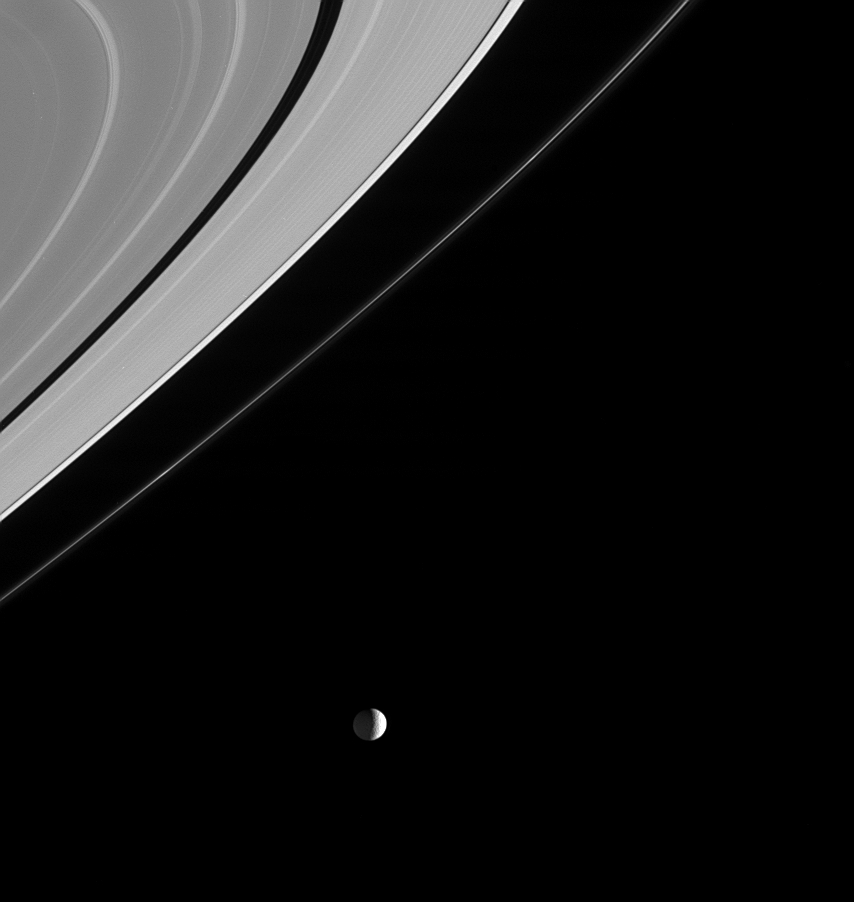

Spotlight on Mimas

Mimas is caught in the spotlight beneath Saturn’s rings in this amazing view from Cassini. Notable is the brightened outermost edge of the A ring beyond the narrow Keeler gap and the periodic brightening of the thin, knotted F ring. Mimas is 398 kilometers (247 miles) across.

The image was taken in visible light with the Cassini spacecraft narrow angle camera on Dec. 18, 2004, at a distance of 2 million kilometers (1.3 million miles) from Mimas and at a Sun-Mimas-spacecraft, or phase, angle of 105 degrees. The image scale is about 12 kilometers (7.5 miles) per pixel. The image has been magnified by a factor of two and contrast enhanced to aid visibility.

The Cassini-Huygens mission is a cooperative project of NASA, the European Space Agency and the Italian Space Agency. The Jet Propulsion Laboratory, a division of the California Institute of Technology in Pasadena, manages the mission for NASA’s Science Mission Directorate, Washington, D.C. The Cassini orbiter and its two onboard cameras were designed, developed and assembled at JPL. The imaging team is based at the Space Science Institute, Boulder, Colo.

Credit: NASA/JPL/Space Science Institute